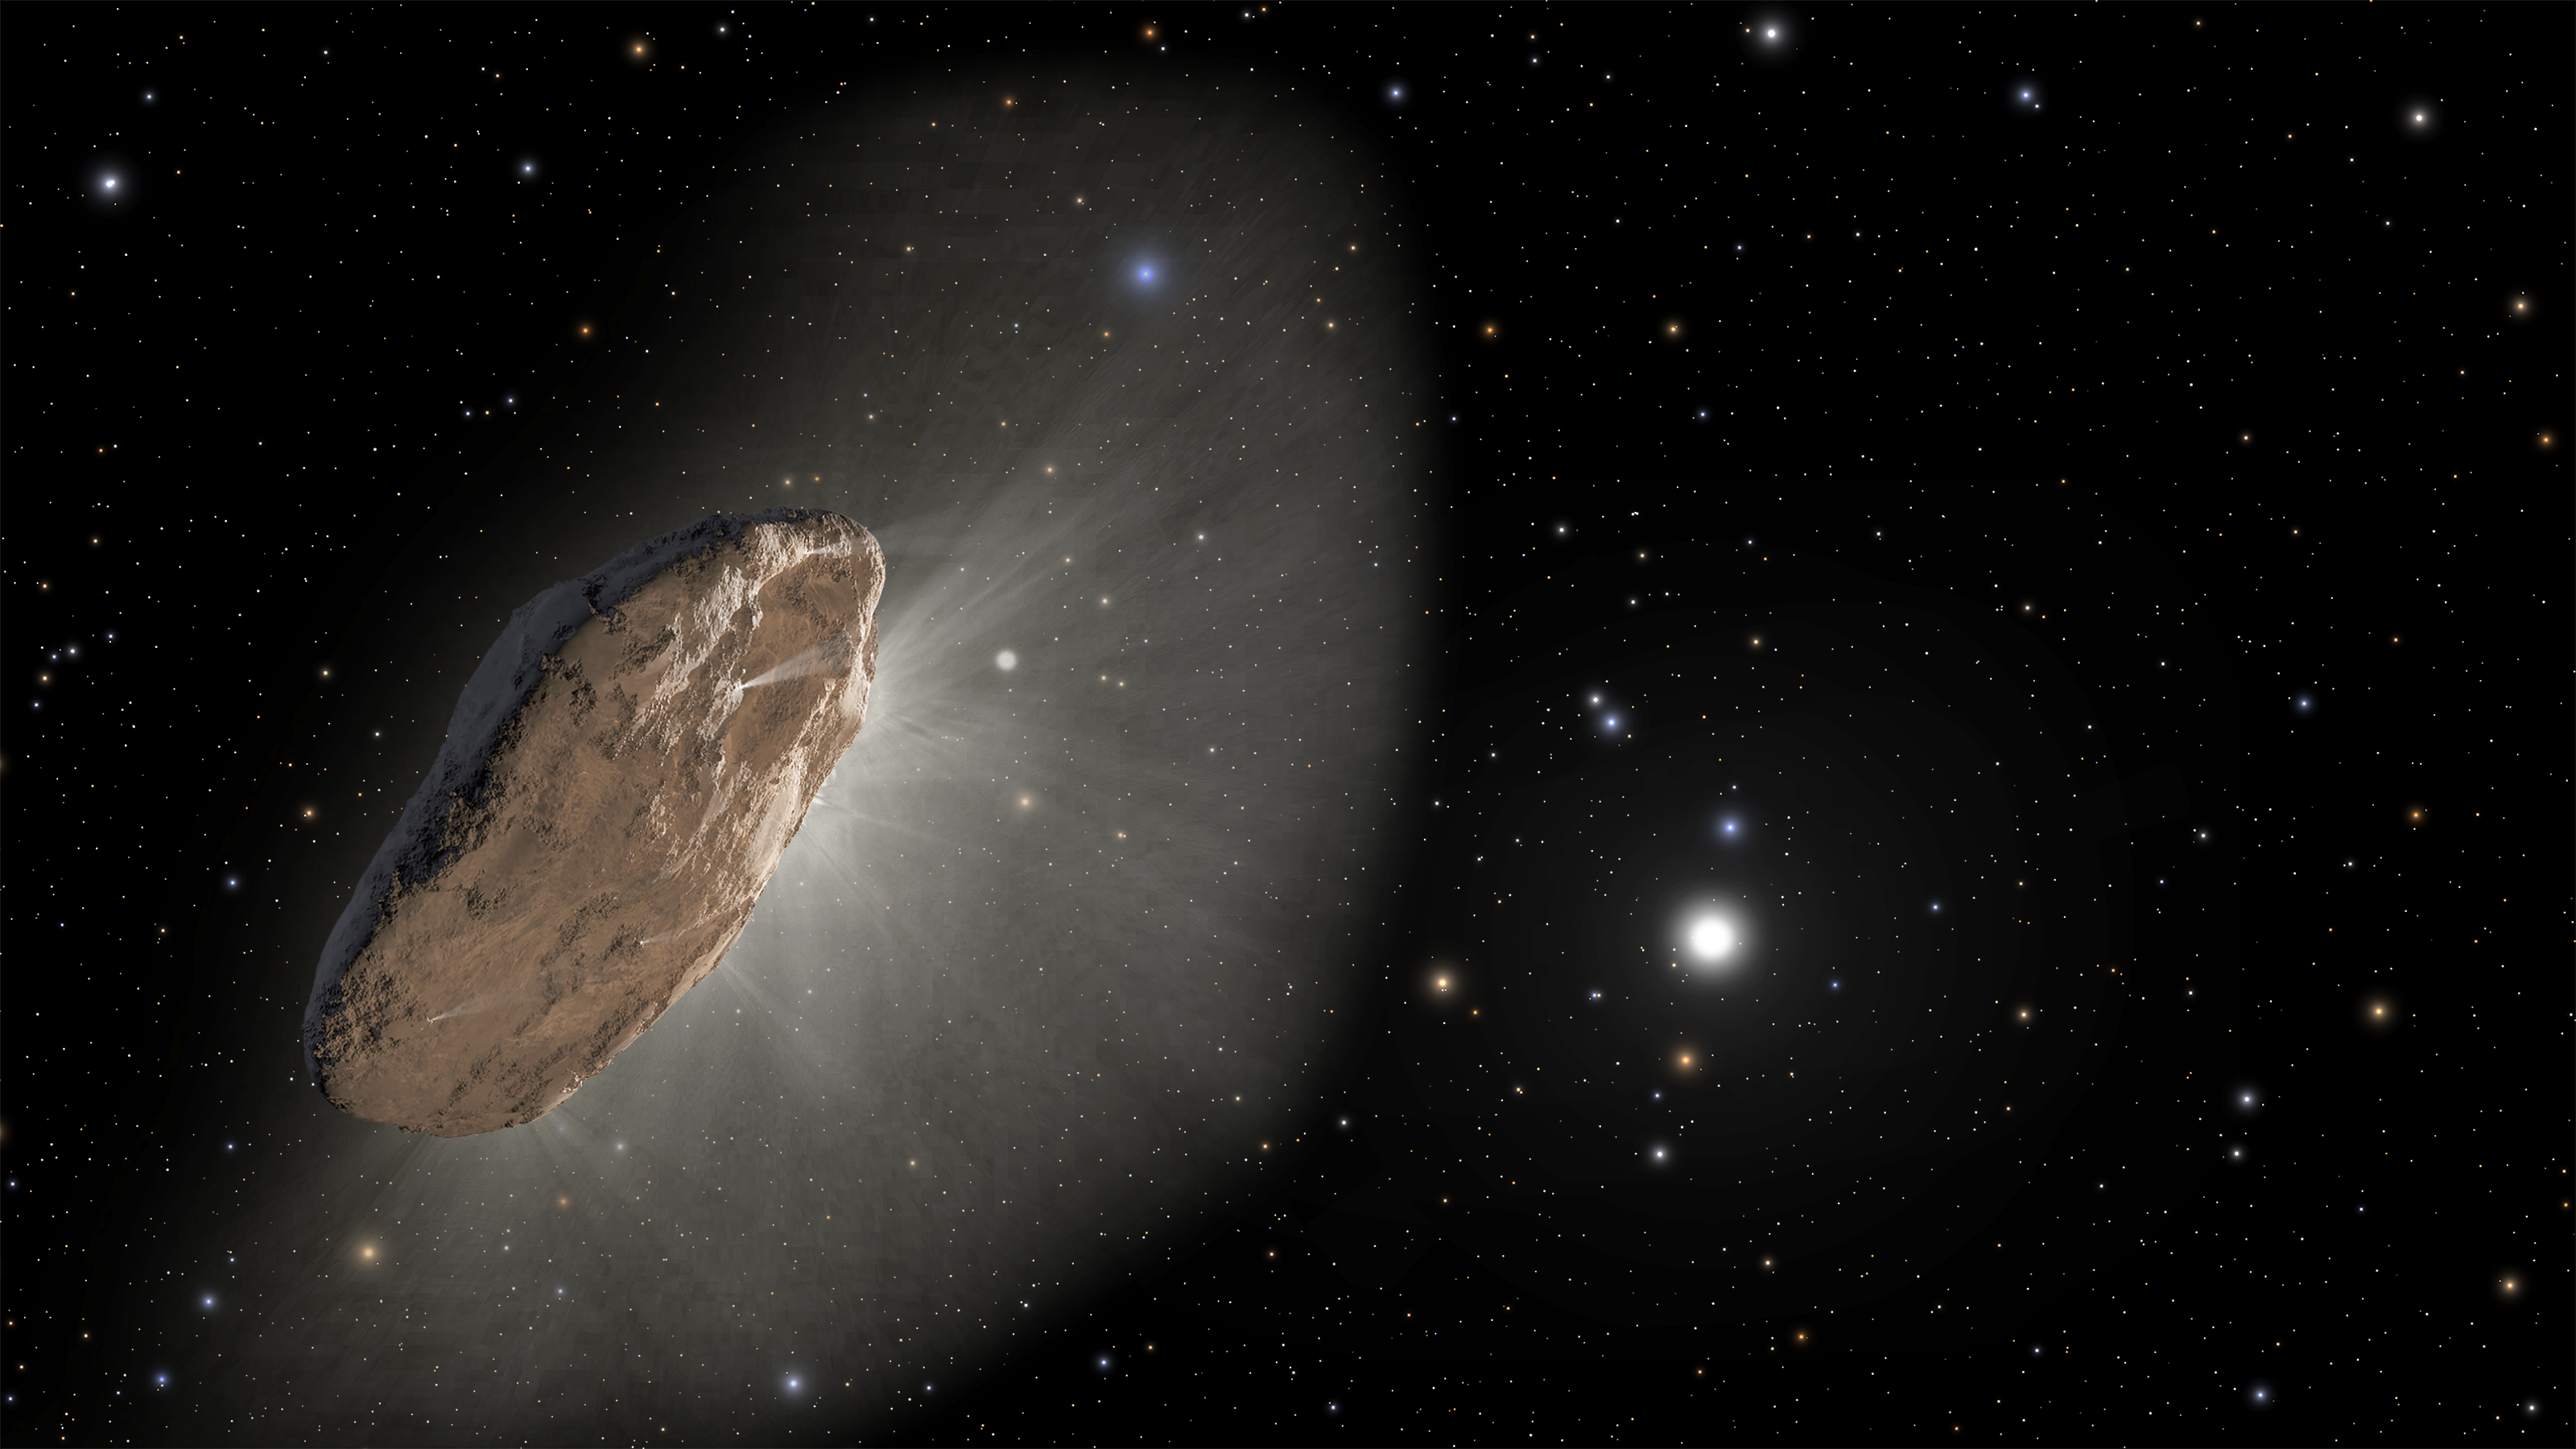

1I/’Oumuamua (Illustration)

This artist’s illustration shows the first identified interstellar visitor, 1I/'Oumuamua, discovered in 2017. The wayward object swung within 24 million miles of the Sun before racing out of the solar system. 'Oumuamua still defies any simple categorization. It did not behave like a comet, and it had a variety of unusual characteristics. As the complex rotation of the object made it difficult to determine the exact shape, there are many models of what it could look like.

Credit: Artwork: NASA, ESA, Joseph Olmsted (STScI), Frank Summers (STScI)